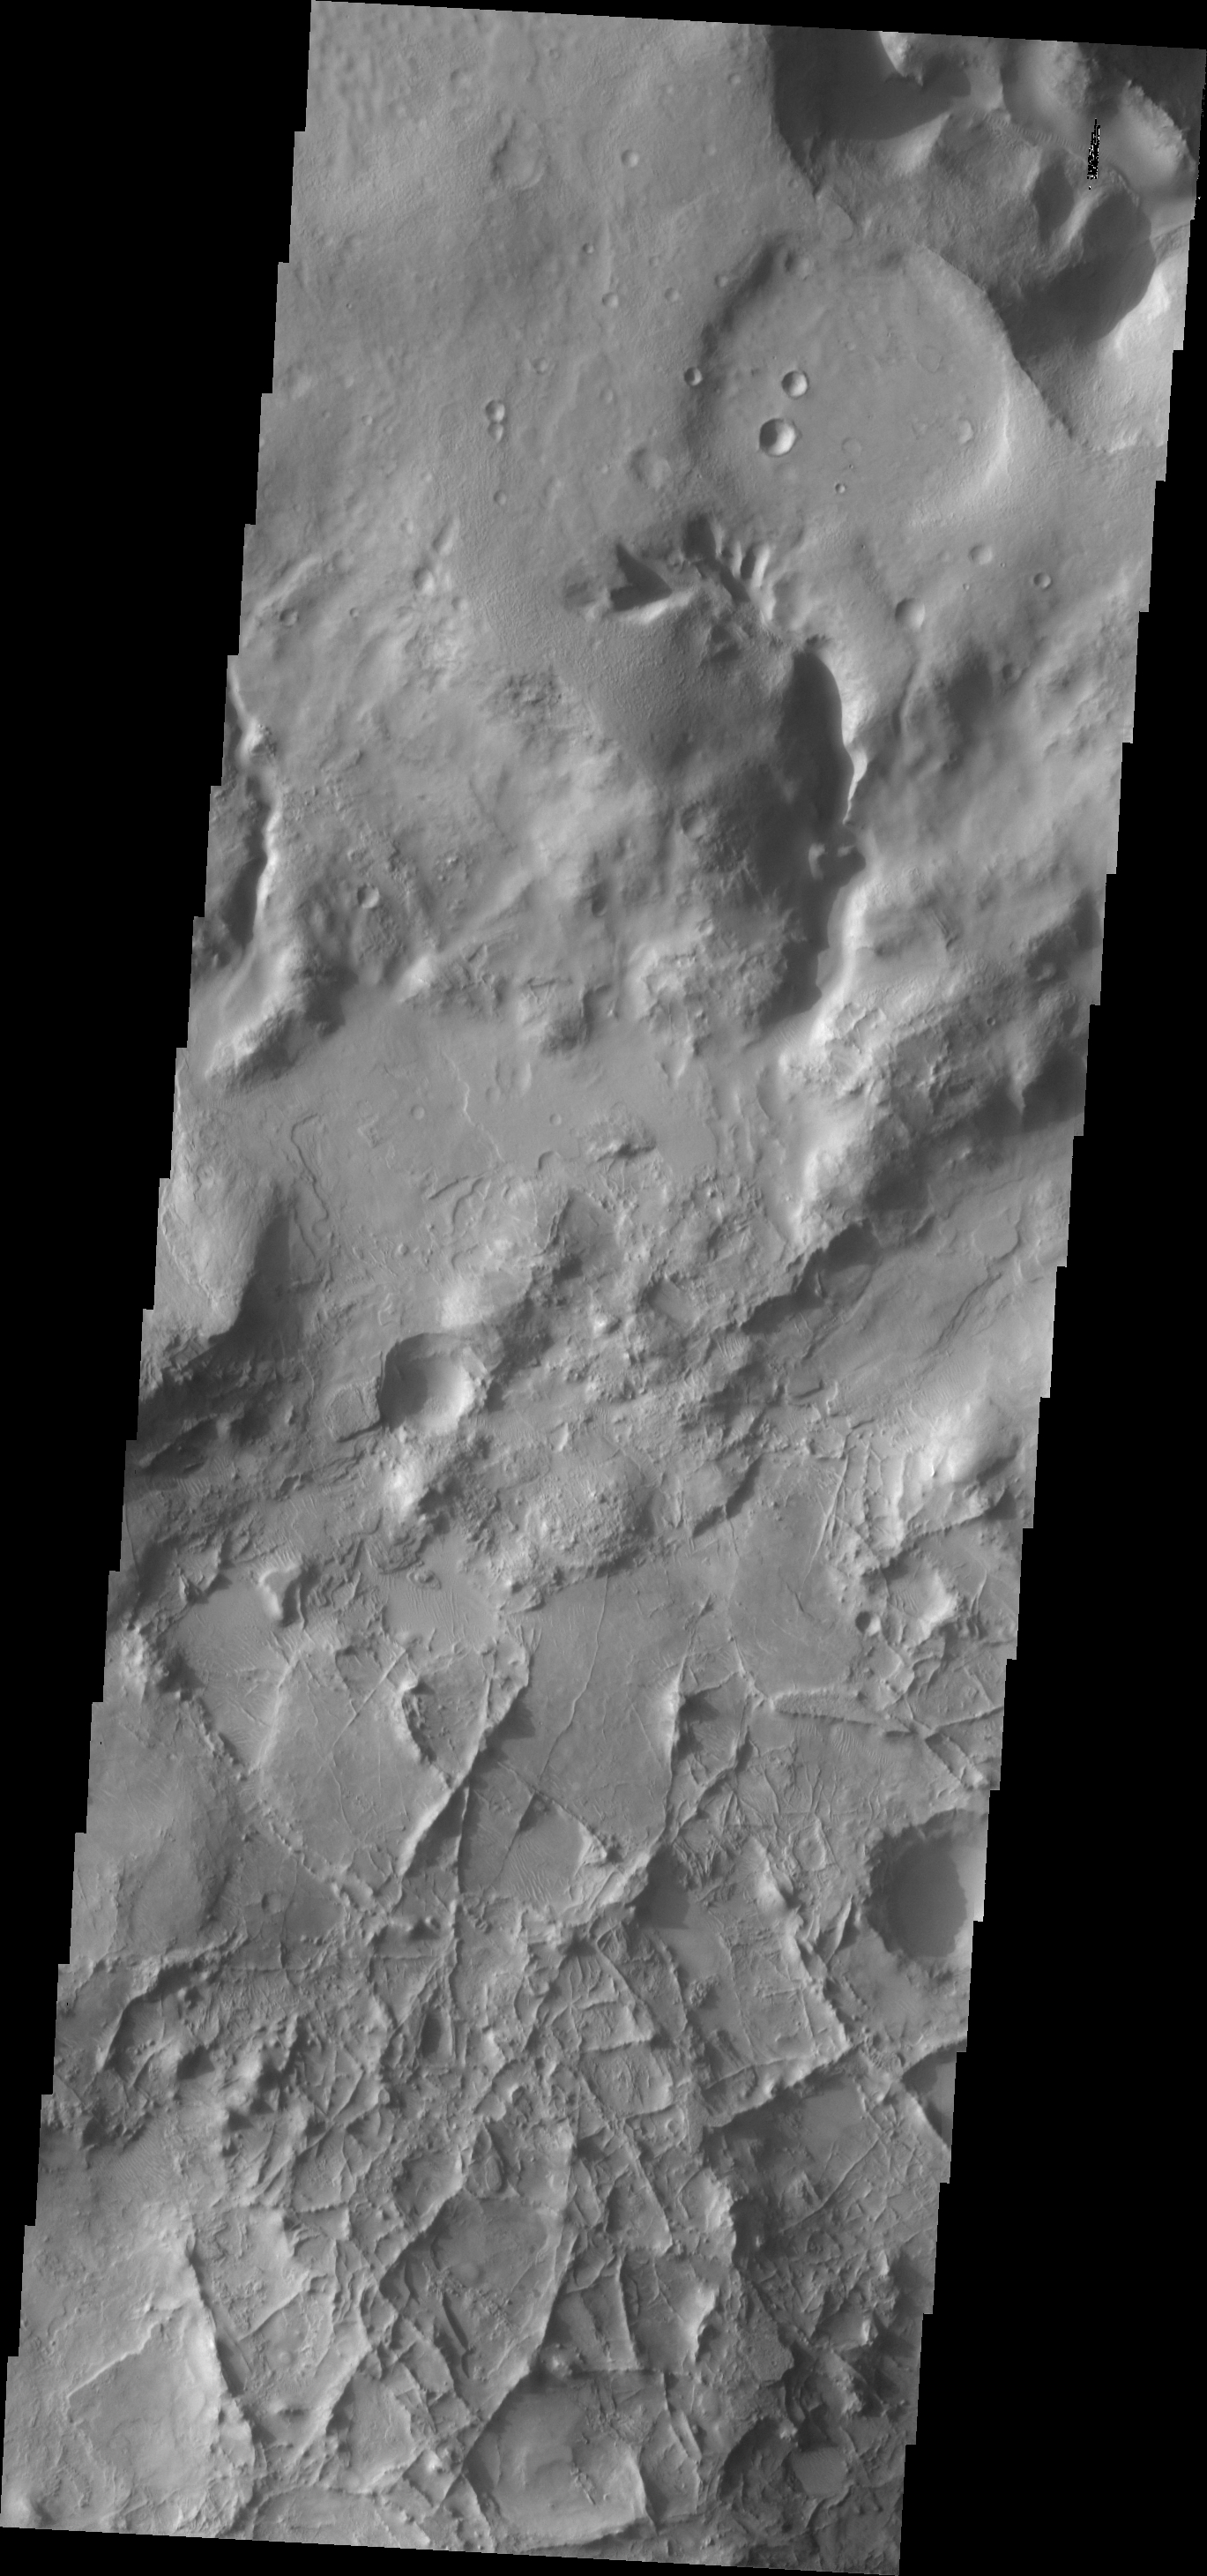

Linear Ridges

This region of crisscrossing linear ridges is located just north of Nili Fossae.

Image information: VIS instrument. Latitude 27.2N, Longitude 74.6E. 19 meter/pixel resolution.

Please see the THEMIS Data Citation Note for details on crediting THEMIS images.

Note: this THEMIS visual image has not been radiometrically nor geometrically calibrated for this preliminary release. An empirical correction has been performed to remove instrumental effects. A linear shift has been applied in the cross-track and down-track direction to approximate spacecraft and planetary motion. Fully calibrated and geometrically projected images will be released through the Planetary Data System in accordance with Project policies at a later time.

NASA’s Jet Propulsion Laboratory manages the 2001 Mars Odyssey mission for NASA’s Office of Space Science, Washington, D.C. The Thermal Emission Imaging System (THEMIS) was developed by Arizona State University, Tempe, in collaboration with Raytheon Santa Barbara Remote Sensing. The THEMIS investigation is led by Dr. Philip Christensen at Arizona State University. Lockheed Martin Astronautics, Denver, is the prime contractor for the Odyssey project, and developed and built the orbiter. Mission operations are conducted jointly from Lockheed Martin and from JPL, a division of the California Institute of Technology in Pasadena.

Credit: NASA/JPL/ASU